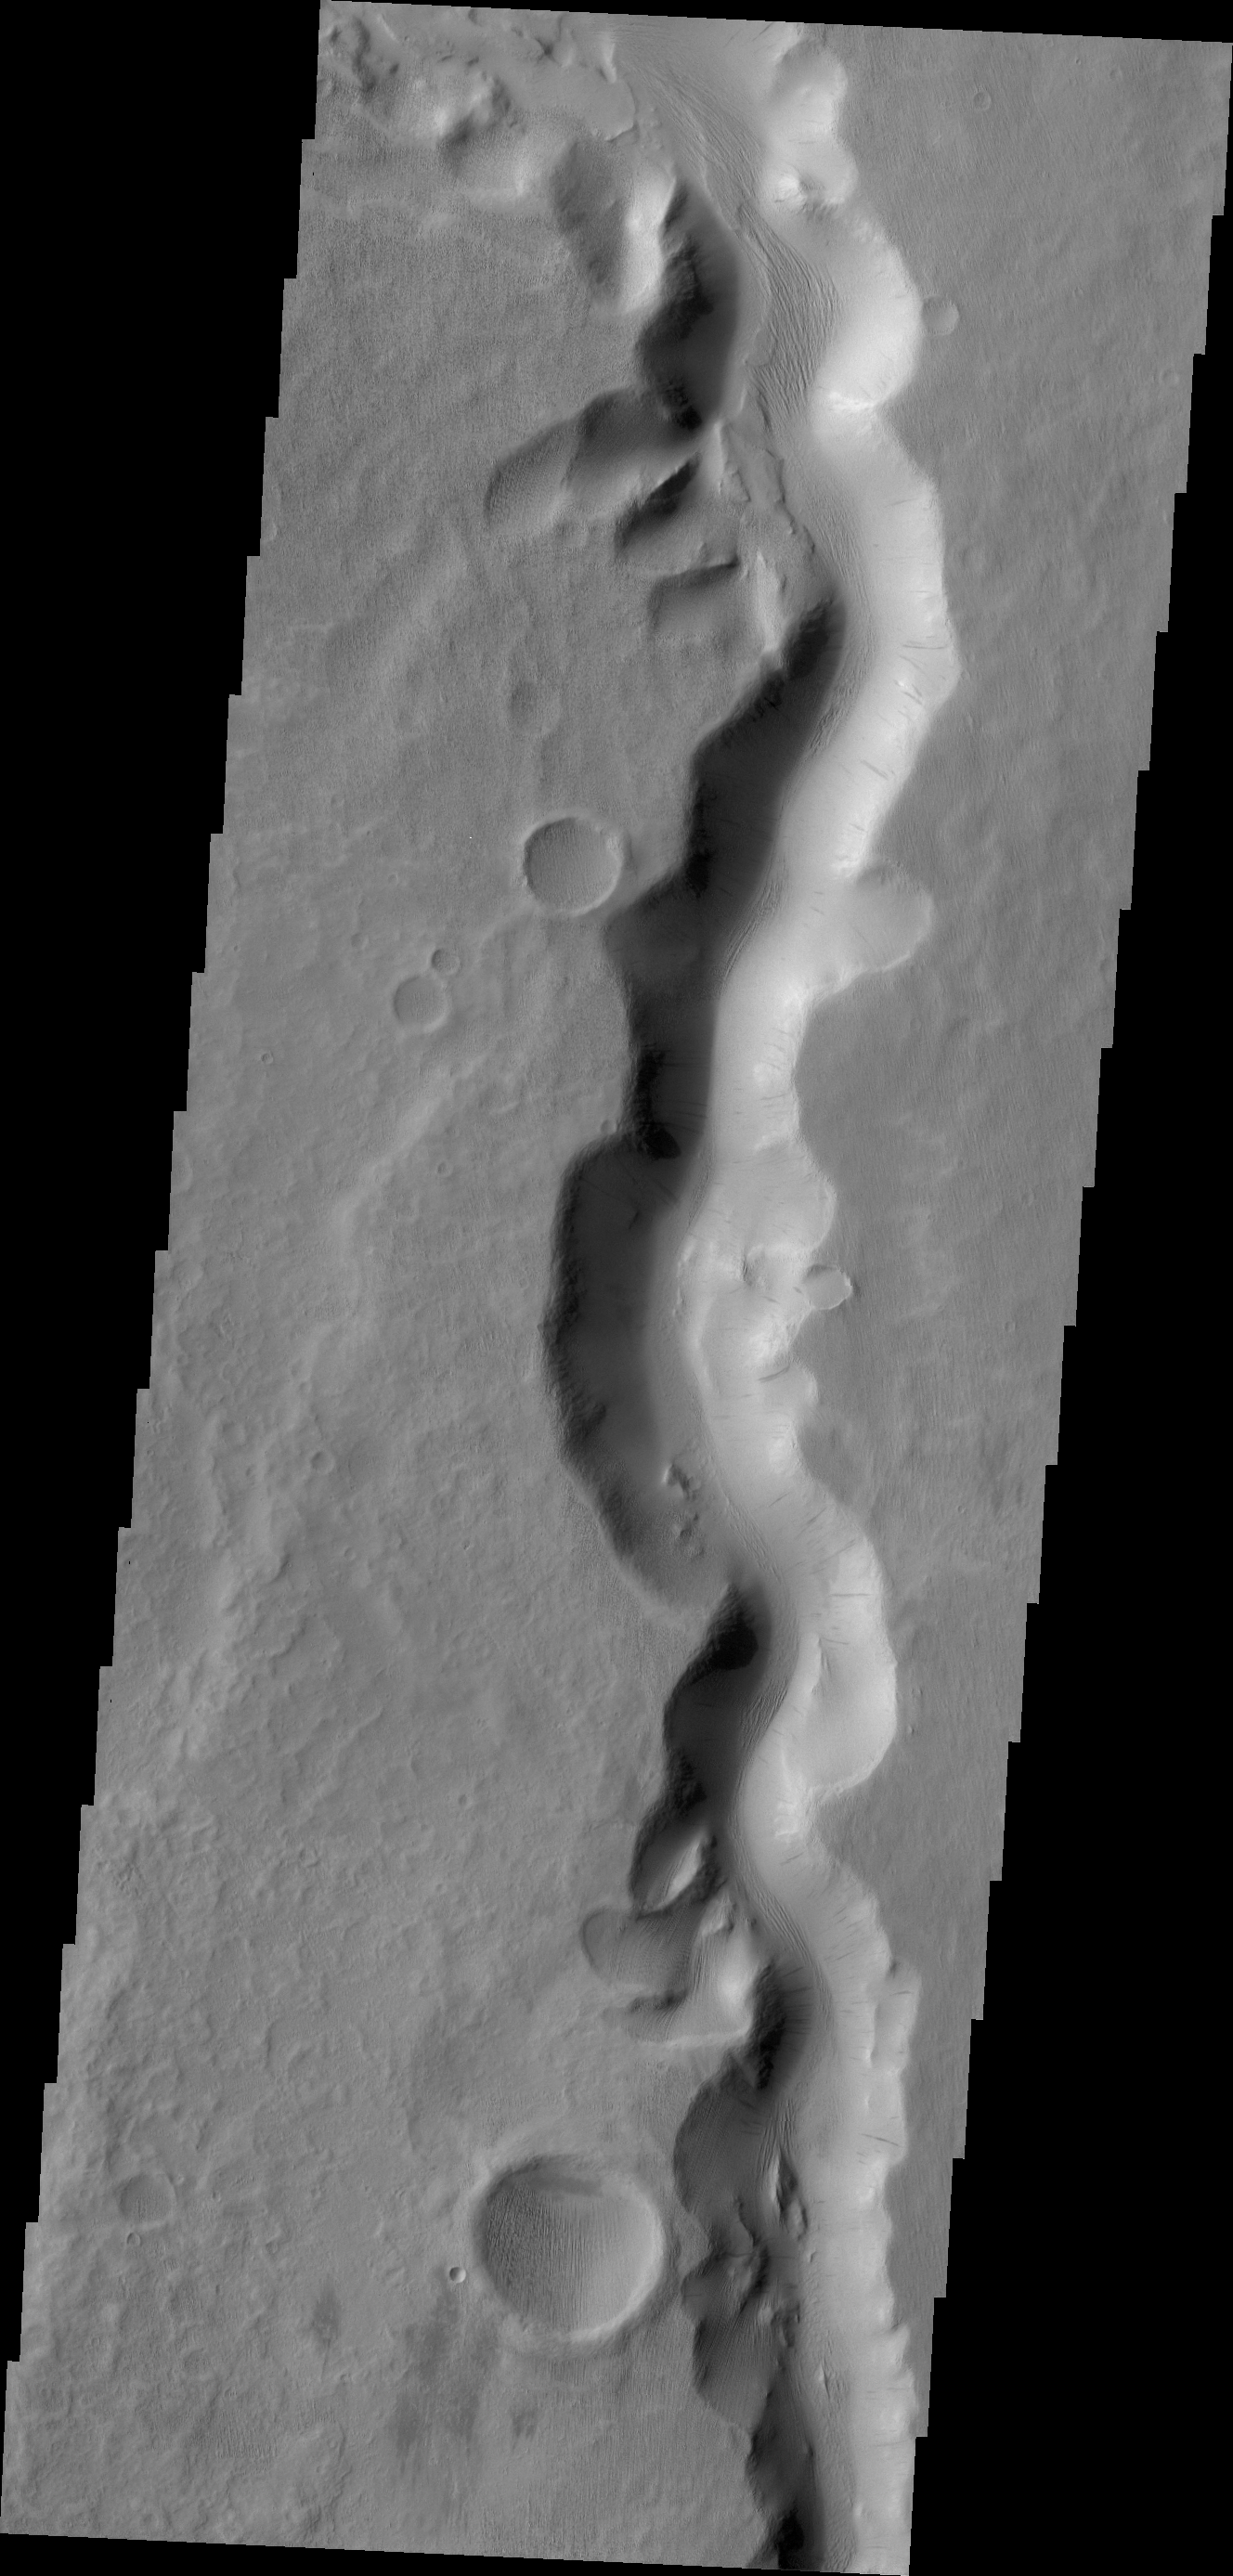

Sabis Vallis

A section of Sabis Vallis is shown in today’s VIS image.

Credit: NASA/JPL/ASU